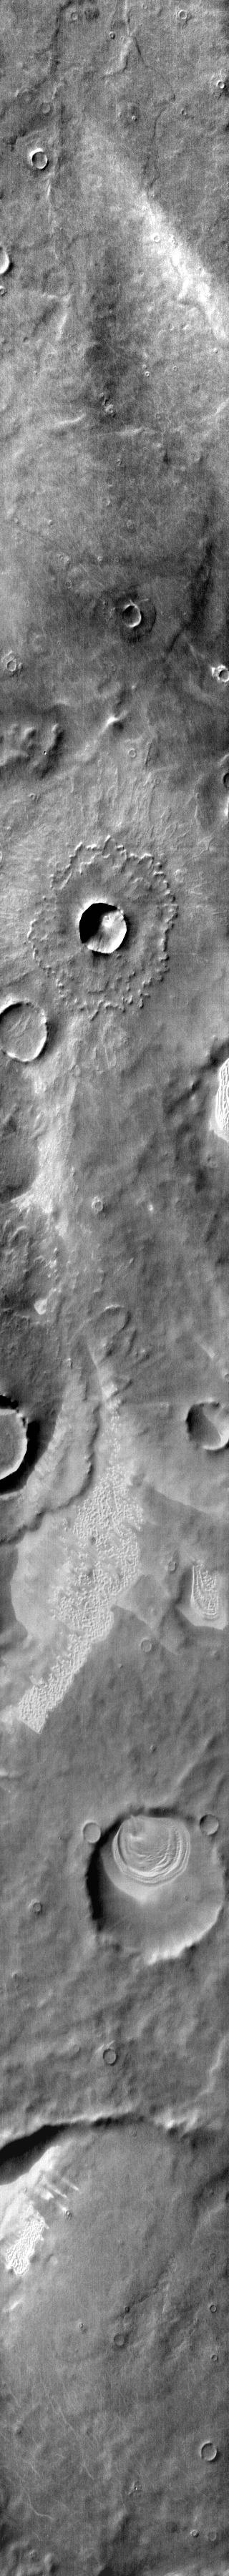

Dunes in IR Terra Cimmeria

Dunes are found in craters and on the plains in this daytime infrared image of Terra Cimmeria.

Image information: IR instrument. Latitude -61.0N, Longitude 131.3E. 112 meter/pixel resolution.

Please see the THEMIS Data Citation Note for details on crediting THEMIS images.

Note: this THEMIS visual image has not been radiometrically nor geometrically calibrated for this preliminary release. An empirical correction has been performed to remove instrumental effects. A linear shift has been applied in the cross-track and down-track direction to approximate spacecraft and planetary motion. Fully calibrated and geometrically projected images will be released through the Planetary Data System in accordance with Project policies at a later time.

NASA’s Jet Propulsion Laboratory manages the 2001 Mars Odyssey mission for NASA’s Office of Space Science, Washington, D.C. The Thermal Emission Imaging System (THEMIS) was developed by Arizona State University, Tempe, in collaboration with Raytheon Santa Barbara Remote Sensing. The THEMIS investigation is led by Dr. Philip Christensen at Arizona State University. Lockheed Martin Astronautics, Denver, is the prime contractor for the Odyssey project, and developed and built the orbiter. Mission operations are conducted jointly from Lockheed Martin and from JPL, a division of the California Institute of Technology in Pasadena.

Credit: NASA/JPL/ASU